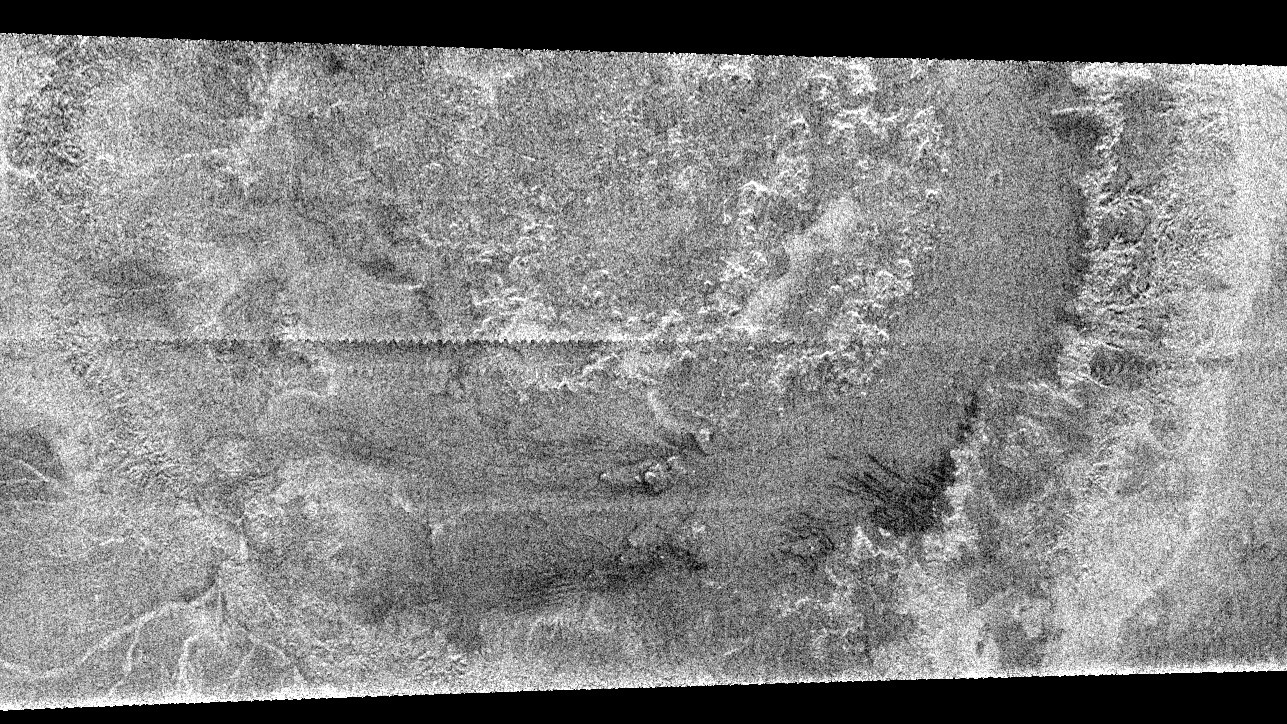

Circus Maximus

A huge annular feature with an outer diameter of approximately 440 kilometers (273 miles) appears in this image taken with Cassini’s Titan radar mapper. It resembles a large crater or part of a ringed basin, either of which could be formed when a comet or asteroid tens of kilometers in size slammed into Titan. This is the first impact feature identified in radar images of Titan.

The surface of Titan appears to be very young compared to other Saturnian satellites. In Titan’s case, debris raining down from the atmosphere or other geologic processes may mask or remove the craters. The pattern of brightness suggests that there is topography associated with this feature; for example, in the center of the image there appear to be mounds each about 25 kilometers (15 miles) across. Since they are dark on their lower edges that face away from the radar and bright on the opposite face, they must be elevated above the surrounding terrain.

This image is a part of a larger swath acquired on Feb. 15, 2005, on Cassini’s second opportunity to map Titan’s surface via radar. Seams between radar segments are visible as horizontal, sawtooth-shaped lines.

The Cassini-Huygens mission is a cooperative project of NASA, the European Space Agency and the Italian Space Agency. The Jet Propulsion Laboratory, a division of the California Institute of Technology in Pasadena, manages the Cassini-Huygens mission for NASA’s Science Mission Directorate, Washington, D.C. The Cassini orbiter and its two onboard cameras were designed, developed and assembled at JPL. The radar instrument team is based at JPL, working with team members from the United States and several European countries.

Credit: NASA/JPL-Caltech/ASI